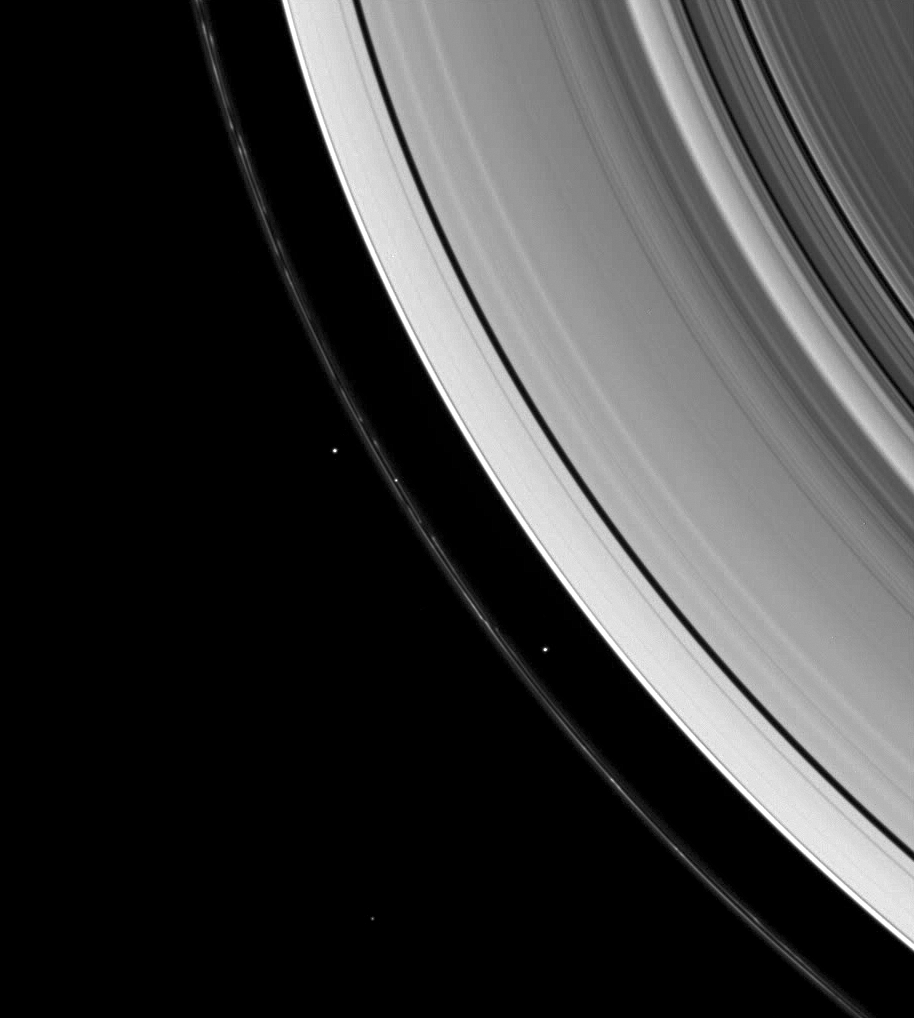

Confining Moons

Saturn’s shepherd moons gravitationally herd the F ring’s particles into a narrow thread.

The structure seen in the inner edge of the F ring in this wide-angle view is similar to that seen in the narrow-angle view PIA09845. Here, Prometheus is inside the ring’s inner edge.

Along with Prometheus (102 kilometers, or 63 miles across) and Pandora (84 kilometers, or 52 miles across), two background stars are visible in the image. One of the stars is seen in the middle of the F ring.

This view looks toward the unilluminated side of the rings from about 45 degrees above the ringplane. The image was taken in visible light with the Cassini spacecraft wide-angle camera on Jan. 26, 2008. The view was obtained at a distance of approximately 749,000 kilometers (465,000 miles) from Saturn. Image scale is 45 kilometers (28 miles) per pixel.

The Cassini-Huygens mission is a cooperative project of NASA, the European Space Agency and the Italian Space Agency. The Jet Propulsion Laboratory, a division of the California Institute of Technology in Pasadena, manages the mission for NASA’s Science Mission Directorate, Washington, D.C. The Cassini orbiter and its two onboard cameras were designed, developed and assembled at JPL. The imaging operations center is based at the Space Science Institute in Boulder, Colo.

Credit: NASA/JPL/Space Science Institute